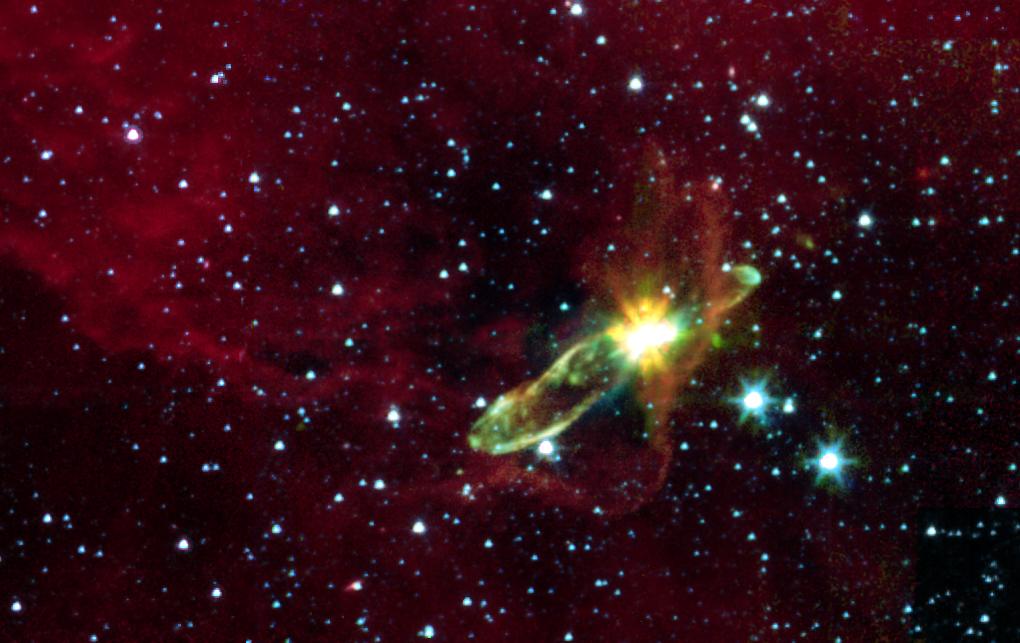

Embedded Outflow in HH 46/47

This image from NASA's Spitzer Space Telescope transforms a dark cloud into a silky translucent veil, revealing the molecular outflow from an otherwise hidden newborn star. Using near-infrared light, Spitzer pierces through the dark cloud to detect the embedded outflow in an object called HH 46/47. Herbig-Haro (HH) objects are bright, nebulous regions of gas and dust that are usually buried within dark clouds. They are formed when supersonic gas ejected from a forming protostar, or embryonic star, interacts with the surrounding interstellar medium. These young stars are often detected only in the infrared.

The Spitzer image was obtained with the infrared array camera. Emission at 3.6 microns is shown as blue, emission from 4.5 and 5.8 microns has been combined as green, and 8.0 micron emission is depicted as red.

HH 46/47 is a striking example of a low mass protostar ejecting a jet and creating a bipolar, or two-sided, outflow. Located at a distance of 1140 light-years and found in the constellation Vela, the protostar is hidden from view in visible-light because it lies inside a dark cloud (known as a 'Bok globule'). With Spitzer, the star and its dazzling jets of molecular gas appear with clarity.

The 8-micron channel of the infrared array camera is sensitive to emission from polycyclic aromatic hydrocarbons. These organic molecules, comprised of carbon and hydrogen, are excited by the surrounding radiation field and become luminescent, accounting for the reddish cloud. Note that the boundary layer of the 8-micron emission corresponds to the lower right edge of the dark cloud in the visible-light picture.

Outflows are fascinating objects, since they characterize one of the most energetic phases of the formation of low-mass stars (like our Sun). The jets arising from these protostars can reach sizes of trillions of miles and velocities of hundreds of thousands miles per hour. Outflows are clear evidence of the presence of a process that creates supersonic beams of gas. This mechanism is tightly bound to the presence of circumstellar discs which surround the young stars. Such discs are likely to contain the materials from which planetary systems form. Our Sun probably underwent a similar process some 4.5 billion years ago. Hence the interest in understanding how quickly and efficiently this mass accretion and loss process takes place in protostars.

Credit: NASA/JPL-Caltech/A. Noriega-Crespo (SSC/Caltech), H. Kline (JPL)